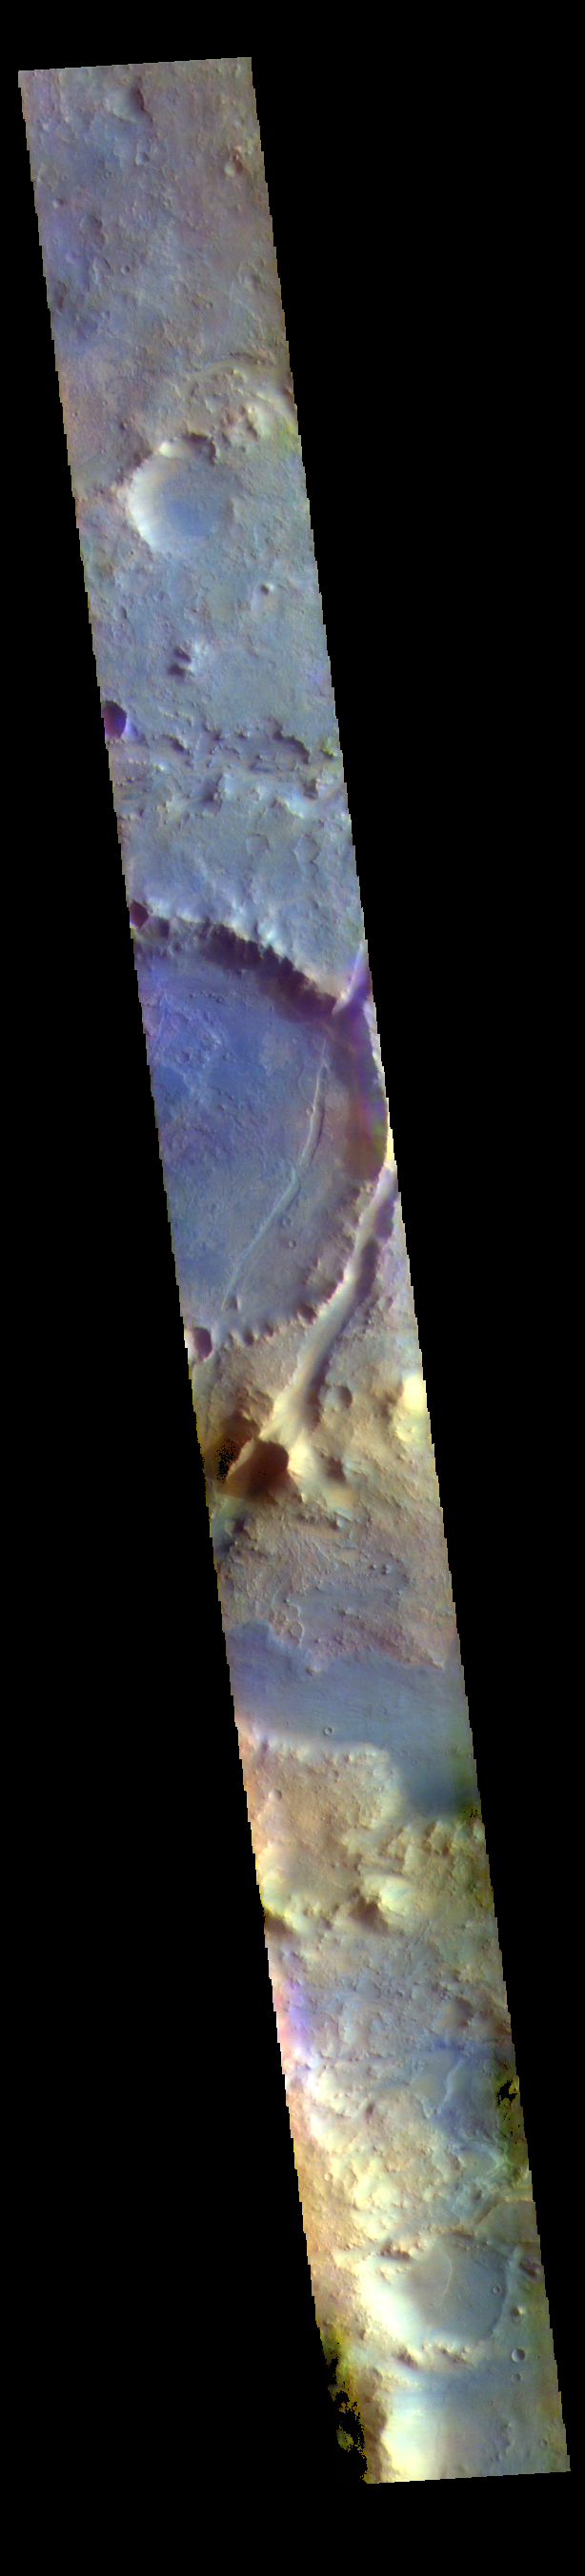

Nili Fossae – False Color

The THEMIS VIS camera contains 5 filters. The data from different filters can be combined in multiple ways to create a false color image. These false color images may reveal subtle variations of the surface not easily identified in a single band image. The linear depressions in the center of today’s false color image are part of Nili Fossae. Nili Fossae is a collection of curved faults and down-dropped blocks of crust between the faults. The “fossae,” or graben, lie northeast of the large volcano Syrtis Major and northwest of the ancient impact basin Isidis Planitia. The troughs, which can be almost 500 meters (1,600 feet) deep , make concentric curves that follow the outline of Isidis Planitia. The graben likely formed as the crust sagged under the weight of lava flows filling the Isidis Planitia impact basin.

The THEMIS VIS camera is capable of capturing color images of the Martian surface using five different color filters. In this mode of operation, the spatial resolution and coverage of the image must be reduced to accommodate the additional data volume produced from using multiple filters. To make a color image, three of the five filter images (each in grayscale) are selected. Each is contrast enhanced and then converted to a red, green, or blue intensity image. These three images are then combined to produce a full color, single image. Because the THEMIS color filters don’t span the full range of colors seen by the human eye, a color THEMIS image does not represent true color. Also, because each single-filter image is contrast enhanced before inclusion in the three-color image, the apparent color variation of the scene is exaggerated. Nevertheless, the color variation that does appear is representative of some change in color, however subtle, in the actual scene. Note that the long edges of THEMIS color images typically contain color artifacts that do not represent surface variation.

Credit: NASA/JPL-Caltech/ASU